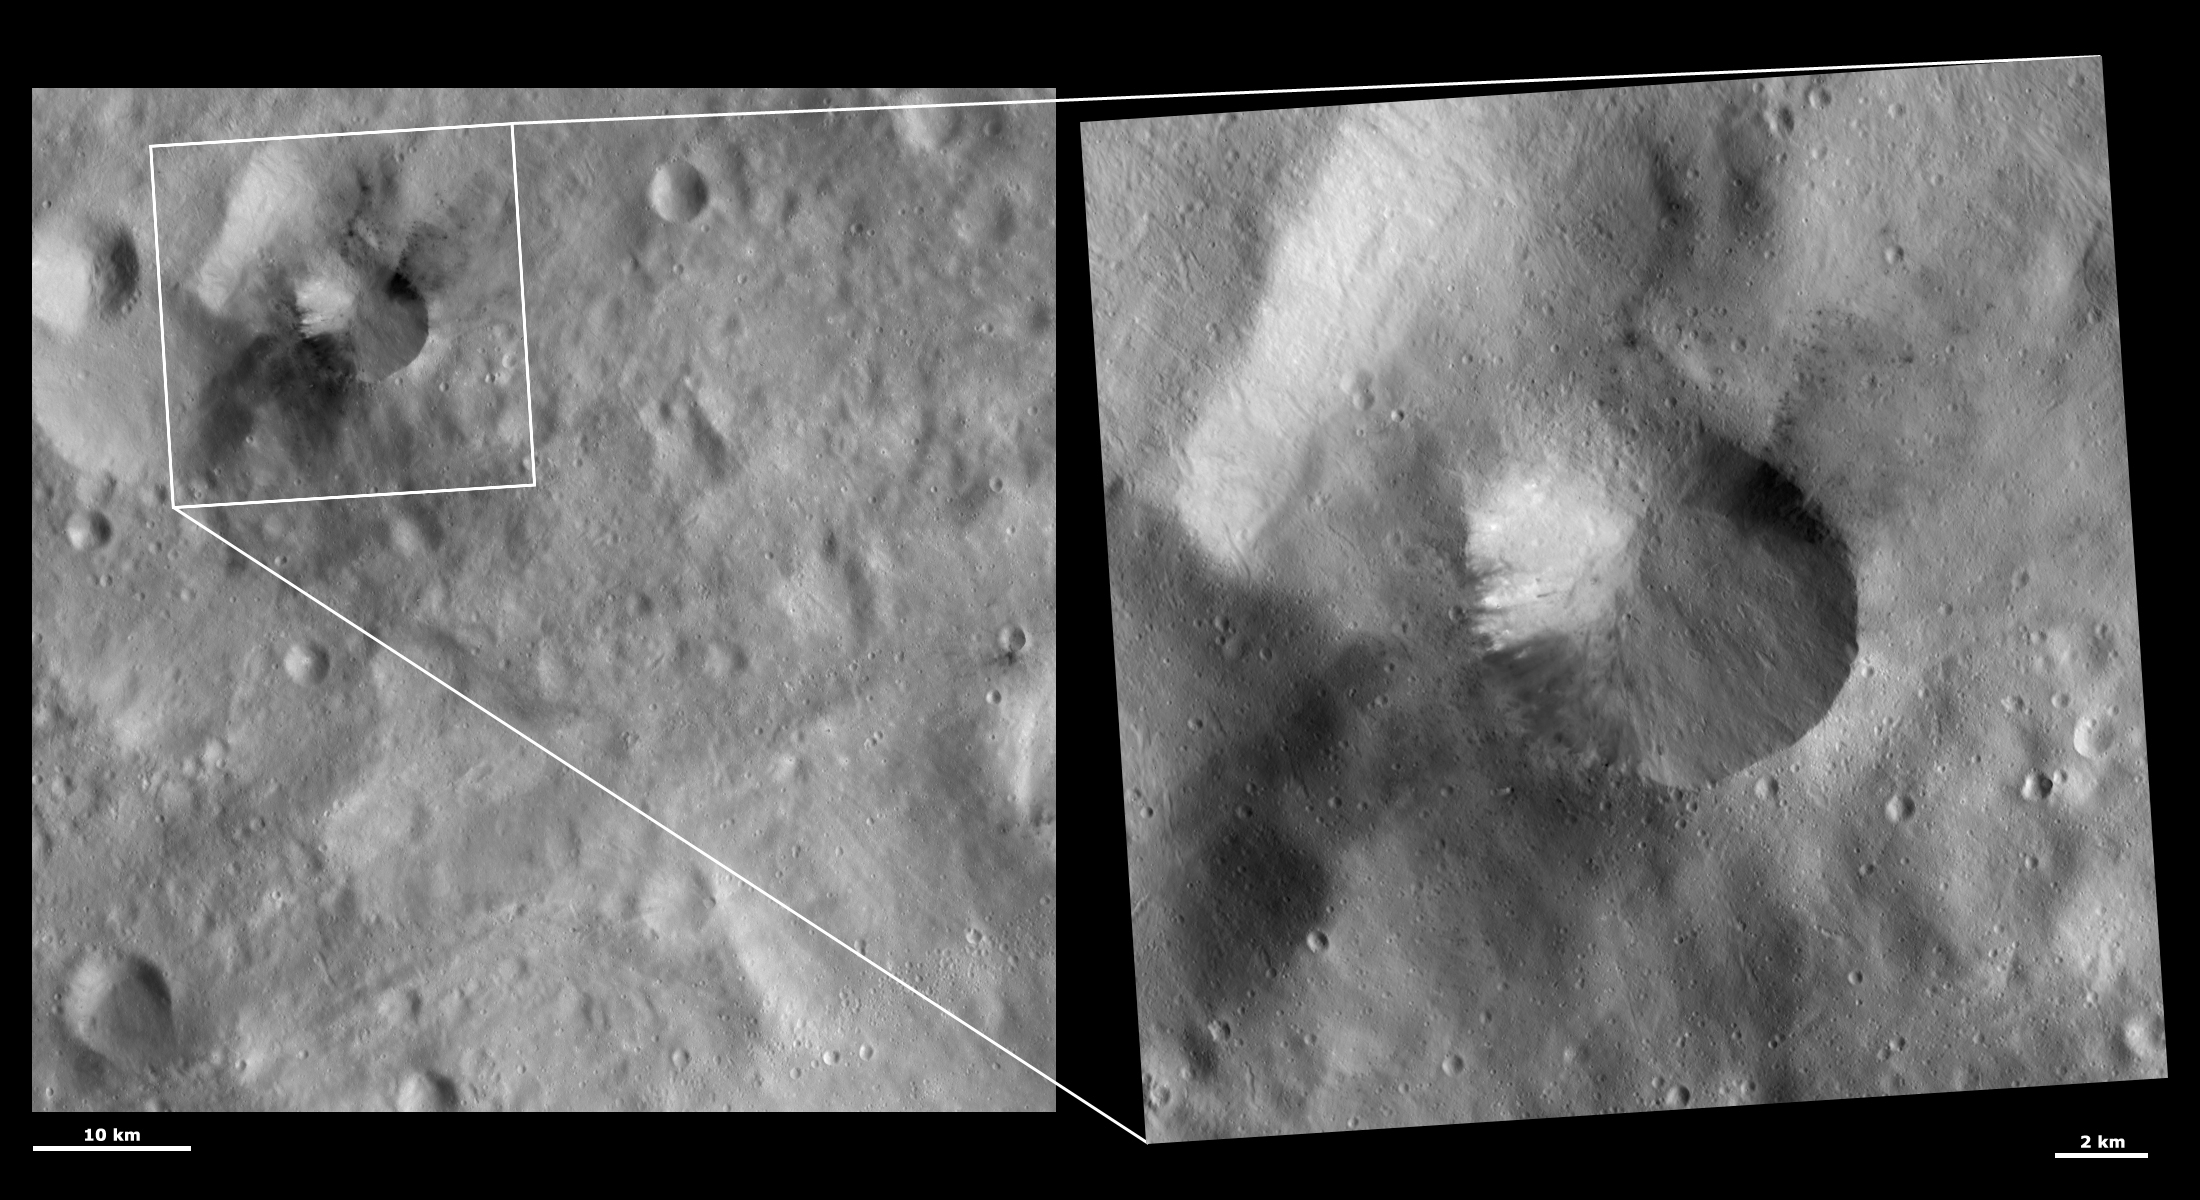

HAMO and LAMO Images of Occia Crater

These Dawn framing camera (FC) images of Vesta show Occia crater at both HAMO (high-altitude mapping orbit) and LAMO (low-altitude mapping orbit) resolutions. The left image is the HAMO image and the right image is the LAMO image. Occia is the crater centered in the LAMO image. The LAMO image is approximately three times better spatial resolution than the HAMO image. In images with higher spatial resolutions smaller objects can be better distinguished. The dark material around the top right and bottom left rim of Occia is more clearly seen in the HAMO image. This is probably due to the two images being taken under different illumination conditions because the visibility of Vesta’s dark material is quite dependent on the illumination conditions. However, much more detail can be seen inside of Occia crater in the LAMO image, such as tiny craters and streaks developed from material slumping towards the center of the crater.

These images are located in Vesta’s Gegania quadrangle, in Vesta’s southern hemisphere. NASA’s Dawn spacecraft obtained the left image with its framing camera on Oct. 28, 2011. This image was taken through the camera’s clear filter. The distance to the surface of Vesta is 700 kilometers (435 miles) and the image has a resolution of about 68 meters (223 feet) per pixel. This image was acquired during the HAMO (high-altitude mapping orbit) phase of the mission. NASA’s Dawn spacecraft obtained the right image with its framing camera on Jan. 25, 2012. This image was taken through the camera’s clear filter. The distance to the surface of Vesta is 272 kilometers (169 miles) and the image has a resolution of about 21 meters (69 feet) per pixel. This image was acquired during the LAMO (low-altitude mapping orbit) phase of the mission.

The Dawn mission to Vesta and Ceres is managed by NASA’s Jet Propulsion Laboratory, a division of the California Institute of Technology in Pasadena, for NASA’s Science Mission Directorate, Washington D.C. UCLA is responsible for overall Dawn mission science. The Dawn framing cameras have been developed and built under the leadership of the Max Planck Institute for Solar System Research, Katlenburg-Lindau, Germany, with significant contributions by DLR German Aerospace Center, Institute of Planetary Research, Berlin, and in coordination with the Institute of Computer and Communication Network Engineering, Braunschweig. The framing camera project is funded by the Max Planck Society, DLR, and NASA/JPL.

Credit: NASA/JPL-Caltech/UCLA/MPS/DLR/IDA